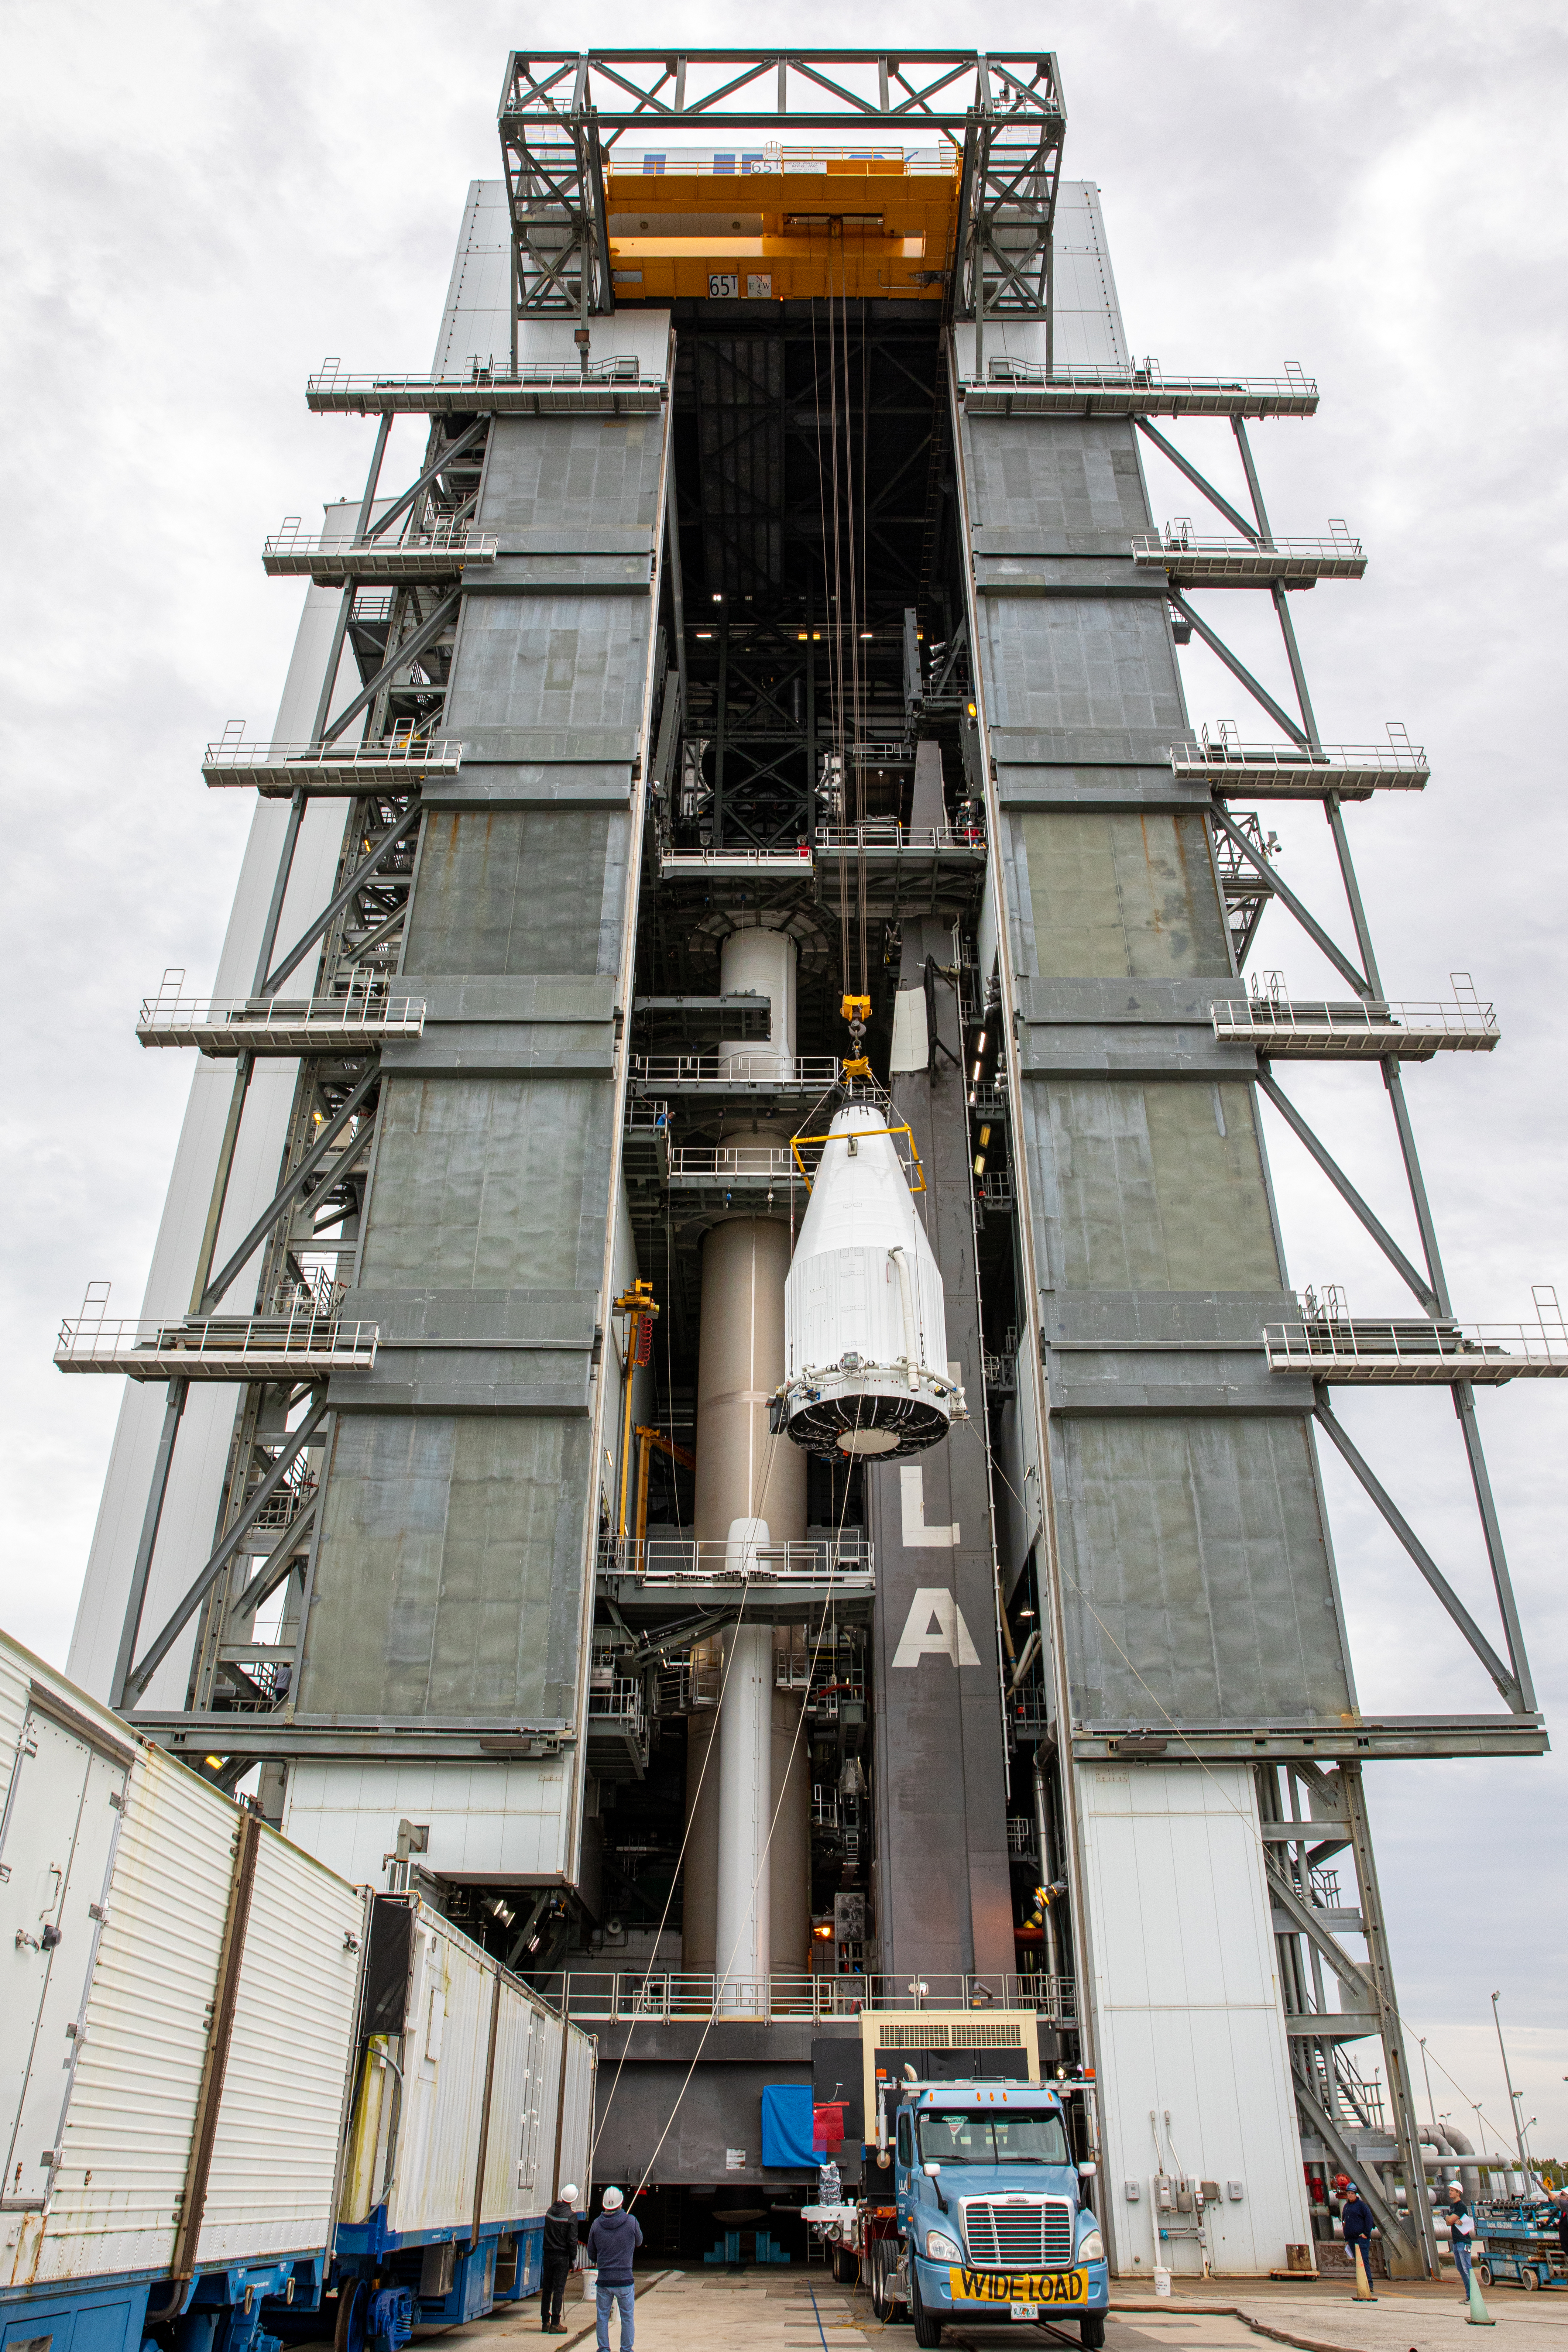

Solar Orbiter Spacecraft Lift and Mate

The United Launch Alliance Atlas V payload fairing, containing the Solar Orbiter spacecraft, is hoisted up by crane at the Vertical Integration Facility at Space Launch Complex 41 on Cape Canaveral Air Force Station in Florida on Jan. 31, 2020. The payload fairing will be mated to the Atlas V rocket. Solar Orbiter is an international cooperative mission between ESA (European Space Agency) and NASA. The mission aims to study the Sun, its outer atmosphere and solar wind. The spacecraft will provide the first images of the Sun’s poles. NASA’s Launch Services Program based at Kennedy is managing the launch. The spacecraft has been developed by Airbus Defence and Space. Solar Orbiter will launch in February 2020 aboard the Atlas V rocket.

Credit: NASA/Ben Smegelsky